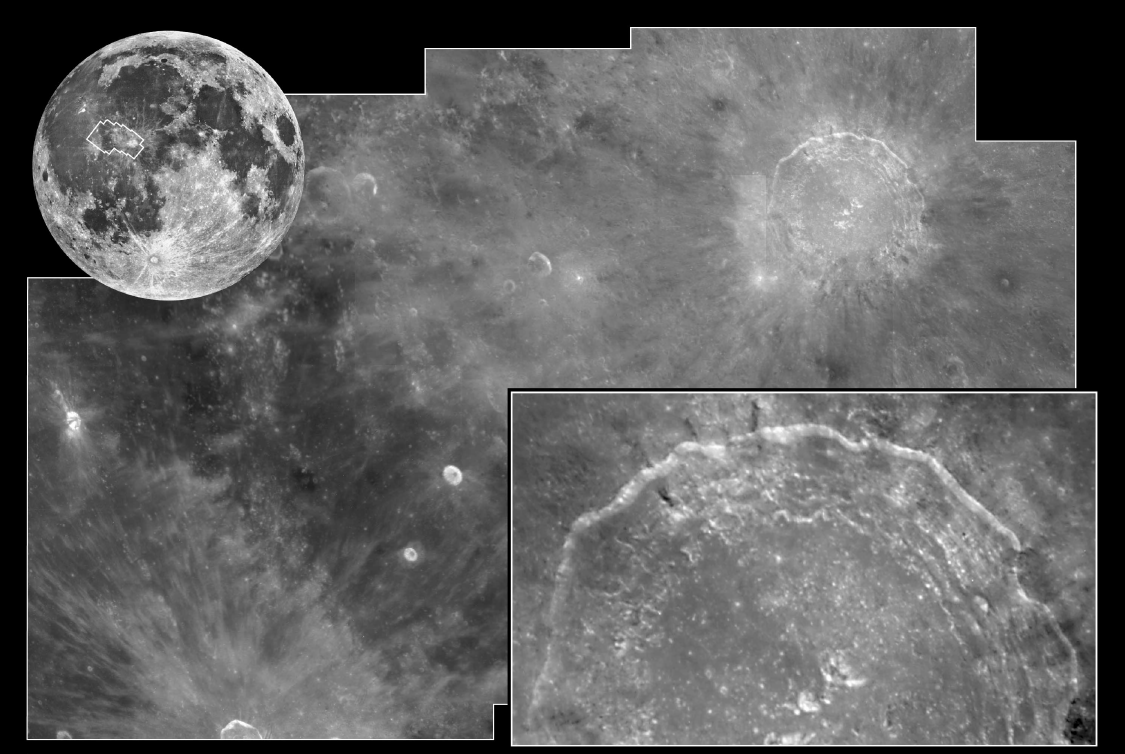

Crater Copernicus

Hubble shoots the moon in a change of venue from peering at the distant universe, NASA’s Hubble Space Telescope has taken a look at Earth’s closest neighbor in space, the Moon. Hubble was aimed at one of the Moon’s most dramatic and photogenic targets, the 58 mile-wide (93 km) impact crater Copernicus. The image was taken while the Space Telescope Imaging Spectrograph (STIS) was aimed at a different part of the moon to measure the colors of sunlight reflected off the Moon. Hubble cannot look at the Sun directly and so must use reflected light to make measurements of the Sun’s spectrum. Once calibrated by measuring the Sun’s spectrum, the STIS can be used to study how the planets both absorb and reflect sunlight.

(upper left) The Moon is so close to Earth that Hubble would need to take a mosaic of 130 pictures to cover the entire disk. This ground-based picture from Lick Observatory shows the area covered in Hubble’s photomosaic with the WideField Planetary Camera 2.

(center) Hubble’s crisp bird’s-eye view clearly shows the ray pattern of bright dust ejected out of the crater over one billion years ago, when an asteroid larger than a mile across slammed into the Moon. Hubble can resolve features as small as 600 feet across in the terraced walls of the crater, and the hummock-like blanket of material blasted out by the meteor impact.(lower right) a close-up view of Copernicus’ terraced walls. Hubble can resolve features as small as 280 feet across.

Credit: NASA/JPL/STScI